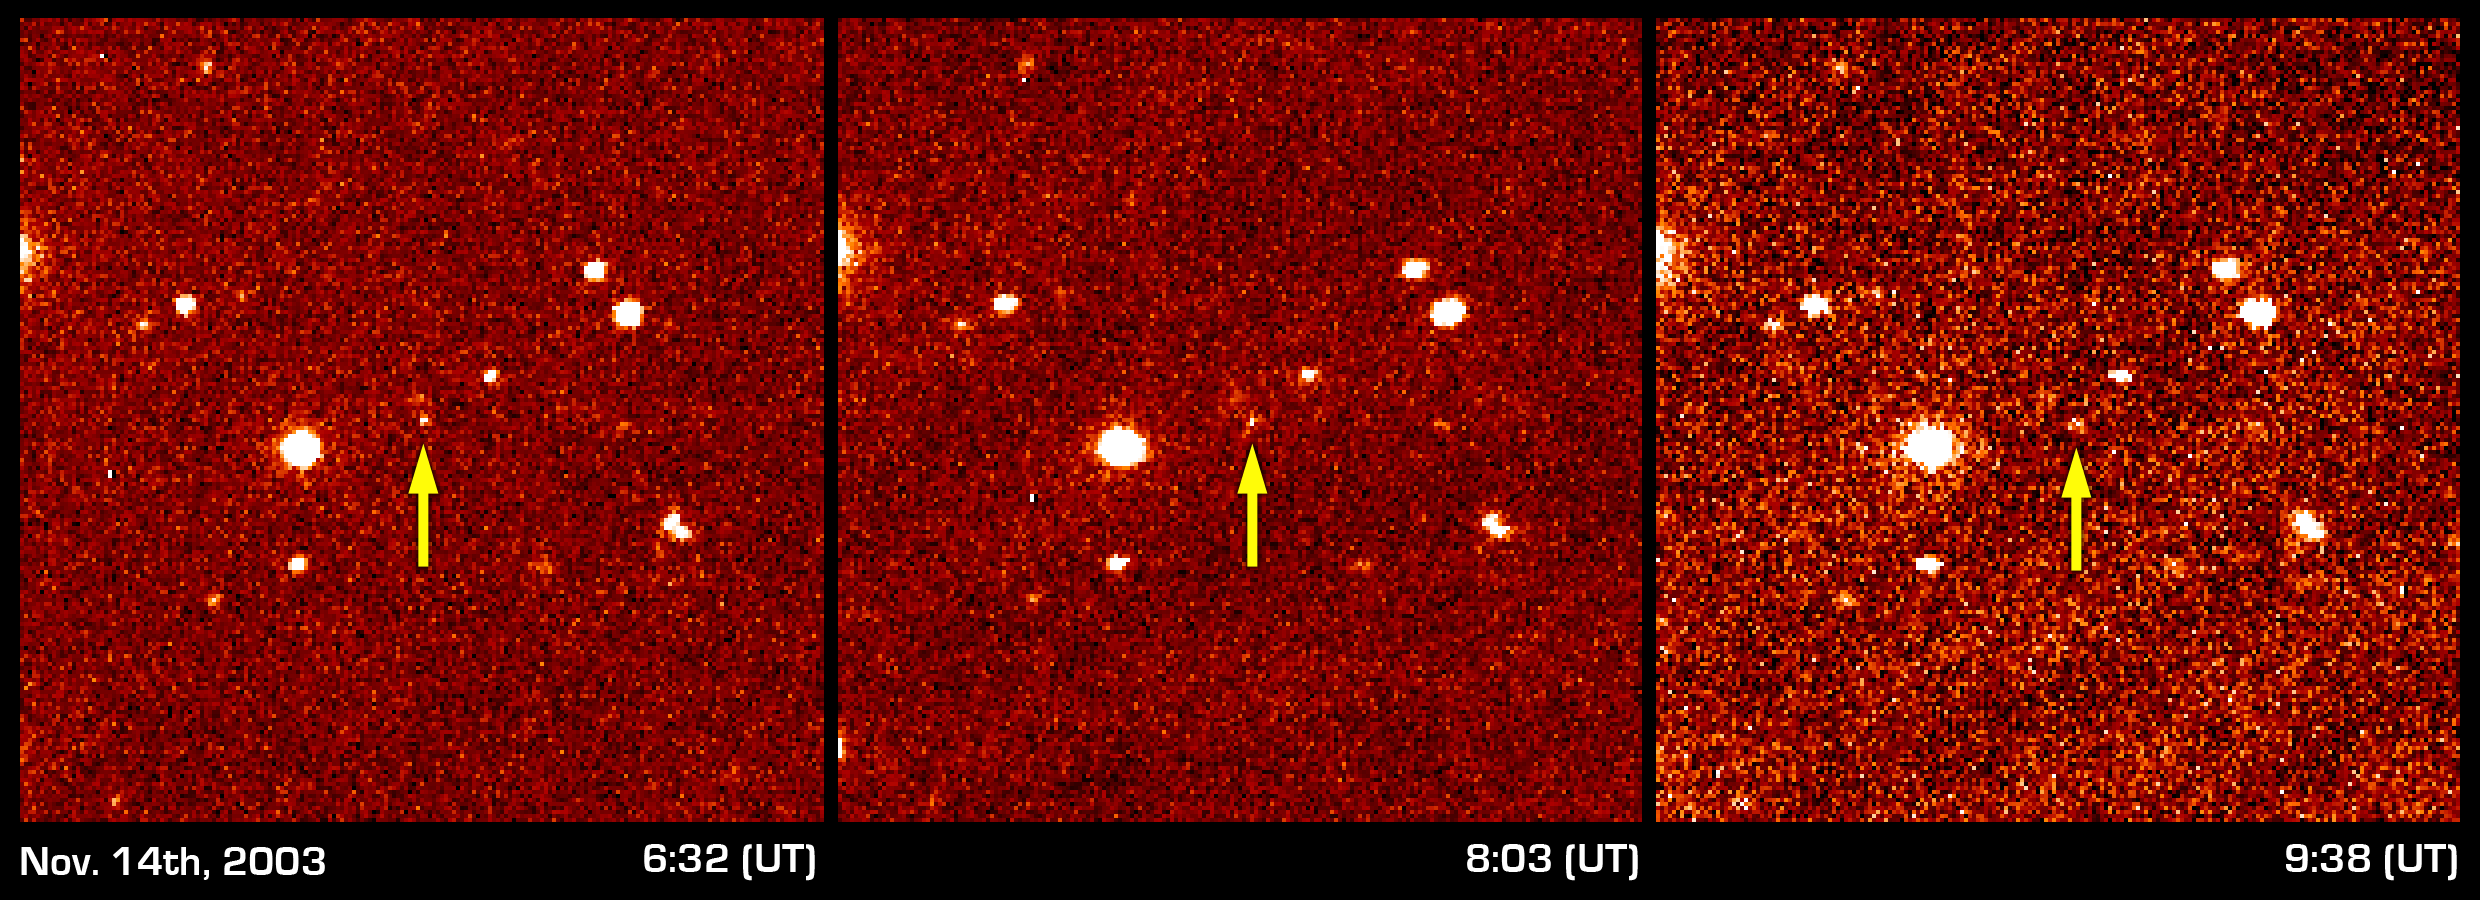

Sedna Discovery Image

These three panels show the first detection of the faint distant object dubbed “Sedna.” Imaged on November 14th from 6:32 to 9:38 Universal Time, Sedna was identified by the slight shift in position noted in these three pictures taken at different times. Subsequent observations at longer time intervals provided the information necessary to deduce the nature of Sedna’s 10,500 year orbit around the Sun. The field of view of each frame is 3.4 arcminutes square, and each pixel is 1.0 arcsecond.

Credit: NASA/Caltech